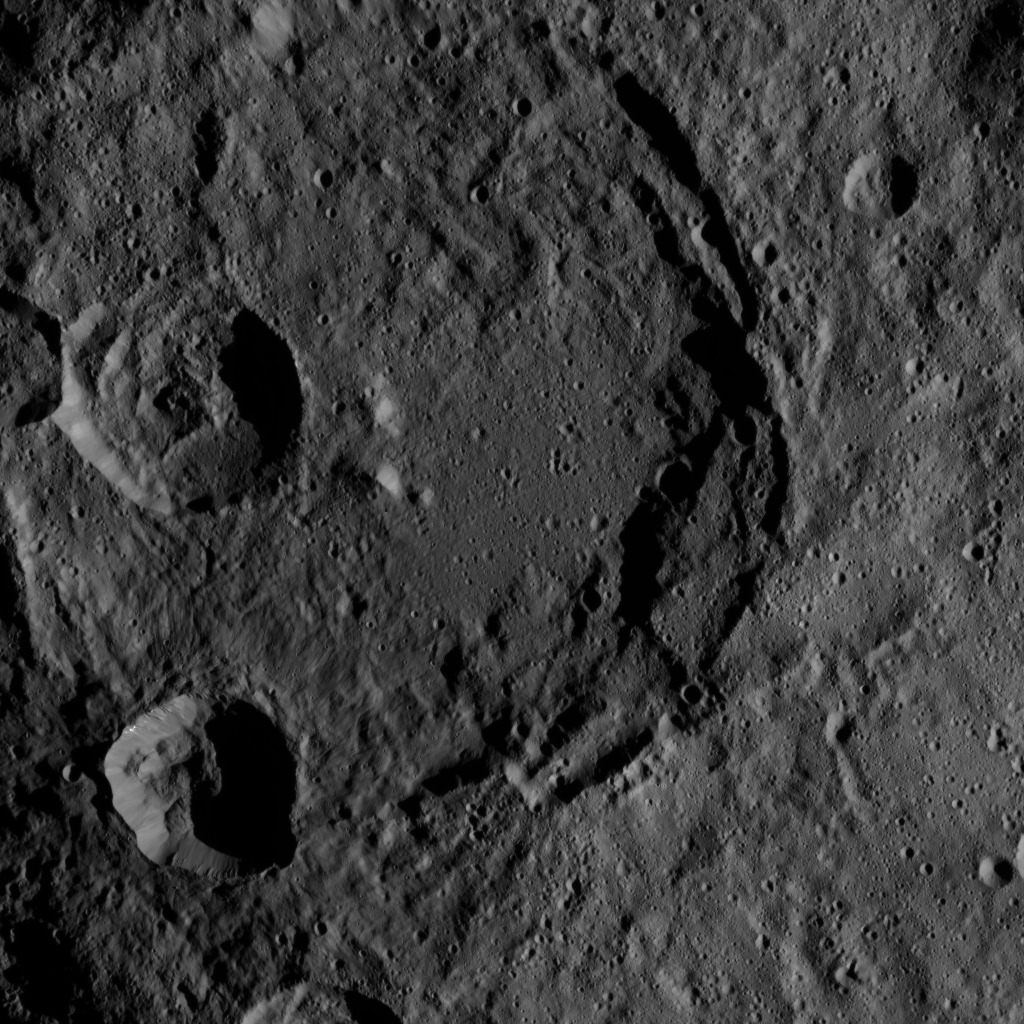

Dawn HAMO Image 59

This image of Ceres, taken by NASA’s Dawn spacecraft, shows a giant, ancient impact crater with smaller craters in its interior. The large crater shows partial terracing on its southeast rim, whereas the north part is almost fully degraded. Terraces — generally level areas separated from lower areas by steep slopes — are common features in large impact craters. The crater’s floor is partly covered by smooth material.

The smaller crater in the south (lower left) is the freshest impact seen here. The distinct rim of the young crater, along with impact ejecta, covers part of the big crater’s floor.

The image was taken on Oct. 3, 2015, from an altitude of 915 miles (1,470 kilometers), and has a resolution of 450 feet (140 meters) per pixel. The image is located at 53 degrees south latitude, 1 degrees east longitude.

Dawn’s mission is managed by JPL for NASA’s Science Mission Directorate in Washington. Dawn is a project of the directorate’s Discovery Program, managed by NASA’s Marshall Space Flight Center in Huntsville, Alabama. UCLA is responsible for overall Dawn mission science. Orbital ATK, Inc., in Dulles, Virginia, designed and built the spacecraft. The German Aerospace Center, the Max Planck Institute for Solar System Research, the Italian Space Agency and the Italian National Astrophysical Institute are international partners on the mission team.

Credit: NASA/JPL-Caltech/UCLA/MPS/DLR/IDA